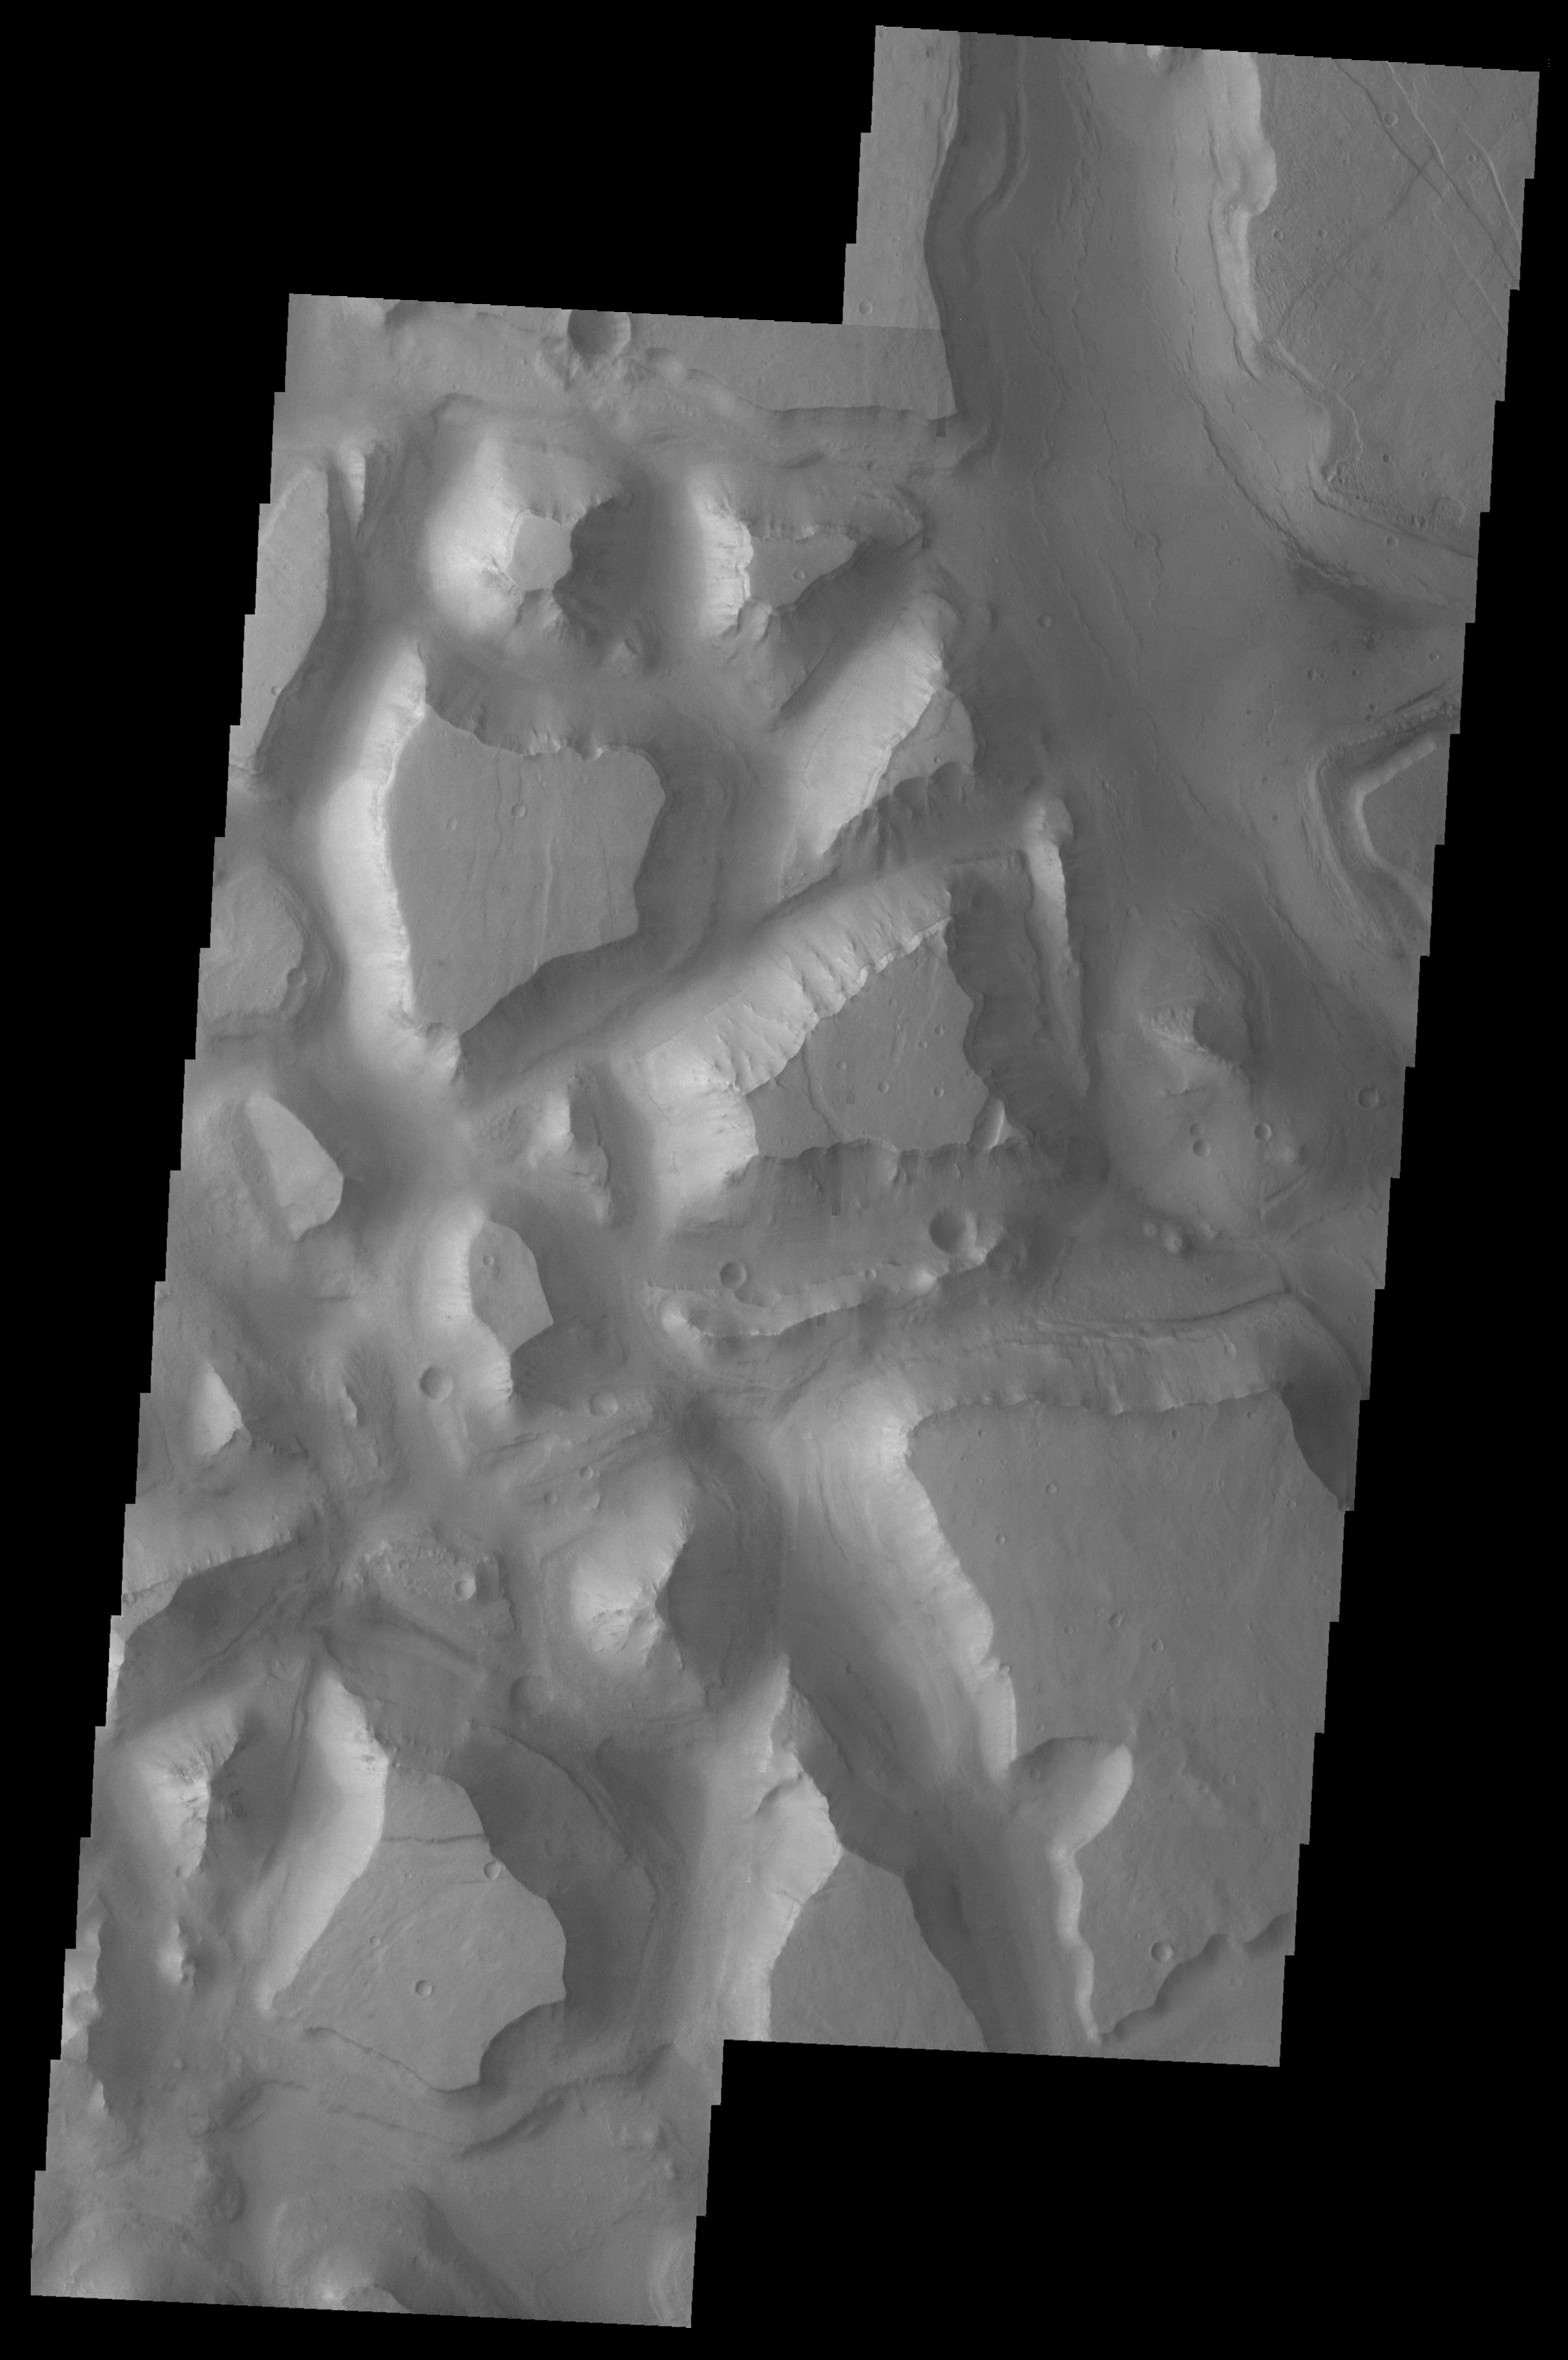

Hydraotes Chaos

Released August 18, 2004

The THEMIS Image of the Day will be exploring the nomenclature of Mars for the next three weeks.

Hydraotes Chaos

Chaos: distinctive area of broken terrain Hydraotes: Alexander the Great attacked the Mallains on the banks of the Hydraotes River (today’s Ravi River) during his conquest of India.
Hydraotes Chaos is typical of chaos regions on Mars. Note the break up of the plateau into smaller mesas separated by deep valleys. In some chaos, the mesas also seem to get fractured into smaller and smaller segments.

Nomenclature Fact of the Day: A person must be deceased for at least three years before his/her name can be used for a planetary feature.

Image information: VIS instrument. Latitude 0.4, Longitude 324.8 East (35.2 West). 19 meter/pixel resolution.

Note: this THEMIS visual image has not been radiometrically nor geometrically calibrated for this preliminary release. An empirical correction has been performed to remove instrumental effects. A linear shift has been applied in the cross-track and down-track direction to approximate spacecraft and planetary motion. Fully calibrated and geometrically projected images will be released through the Planetary Data System in accordance with Project policies at a later time.

NASA’s Jet Propulsion Laboratory manages the 2001 Mars Odyssey mission for NASA’s Office of Space Science, Washington, D.C. The Thermal Emission Imaging System (THEMIS) was developed by Arizona State University, Tempe, in collaboration with Raytheon Santa Barbara Remote Sensing. The THEMIS investigation is led by Dr. Philip Christensen at Arizona State University. Lockheed Martin Astronautics, Denver, is the prime contractor for the Odyssey project, and developed and built the orbiter. Mission operations are conducted jointly from Lockheed Martin and from JPL, a division of the California Institute of Technology in Pasadena.

Credit: NASA/JPL/Arizona State University